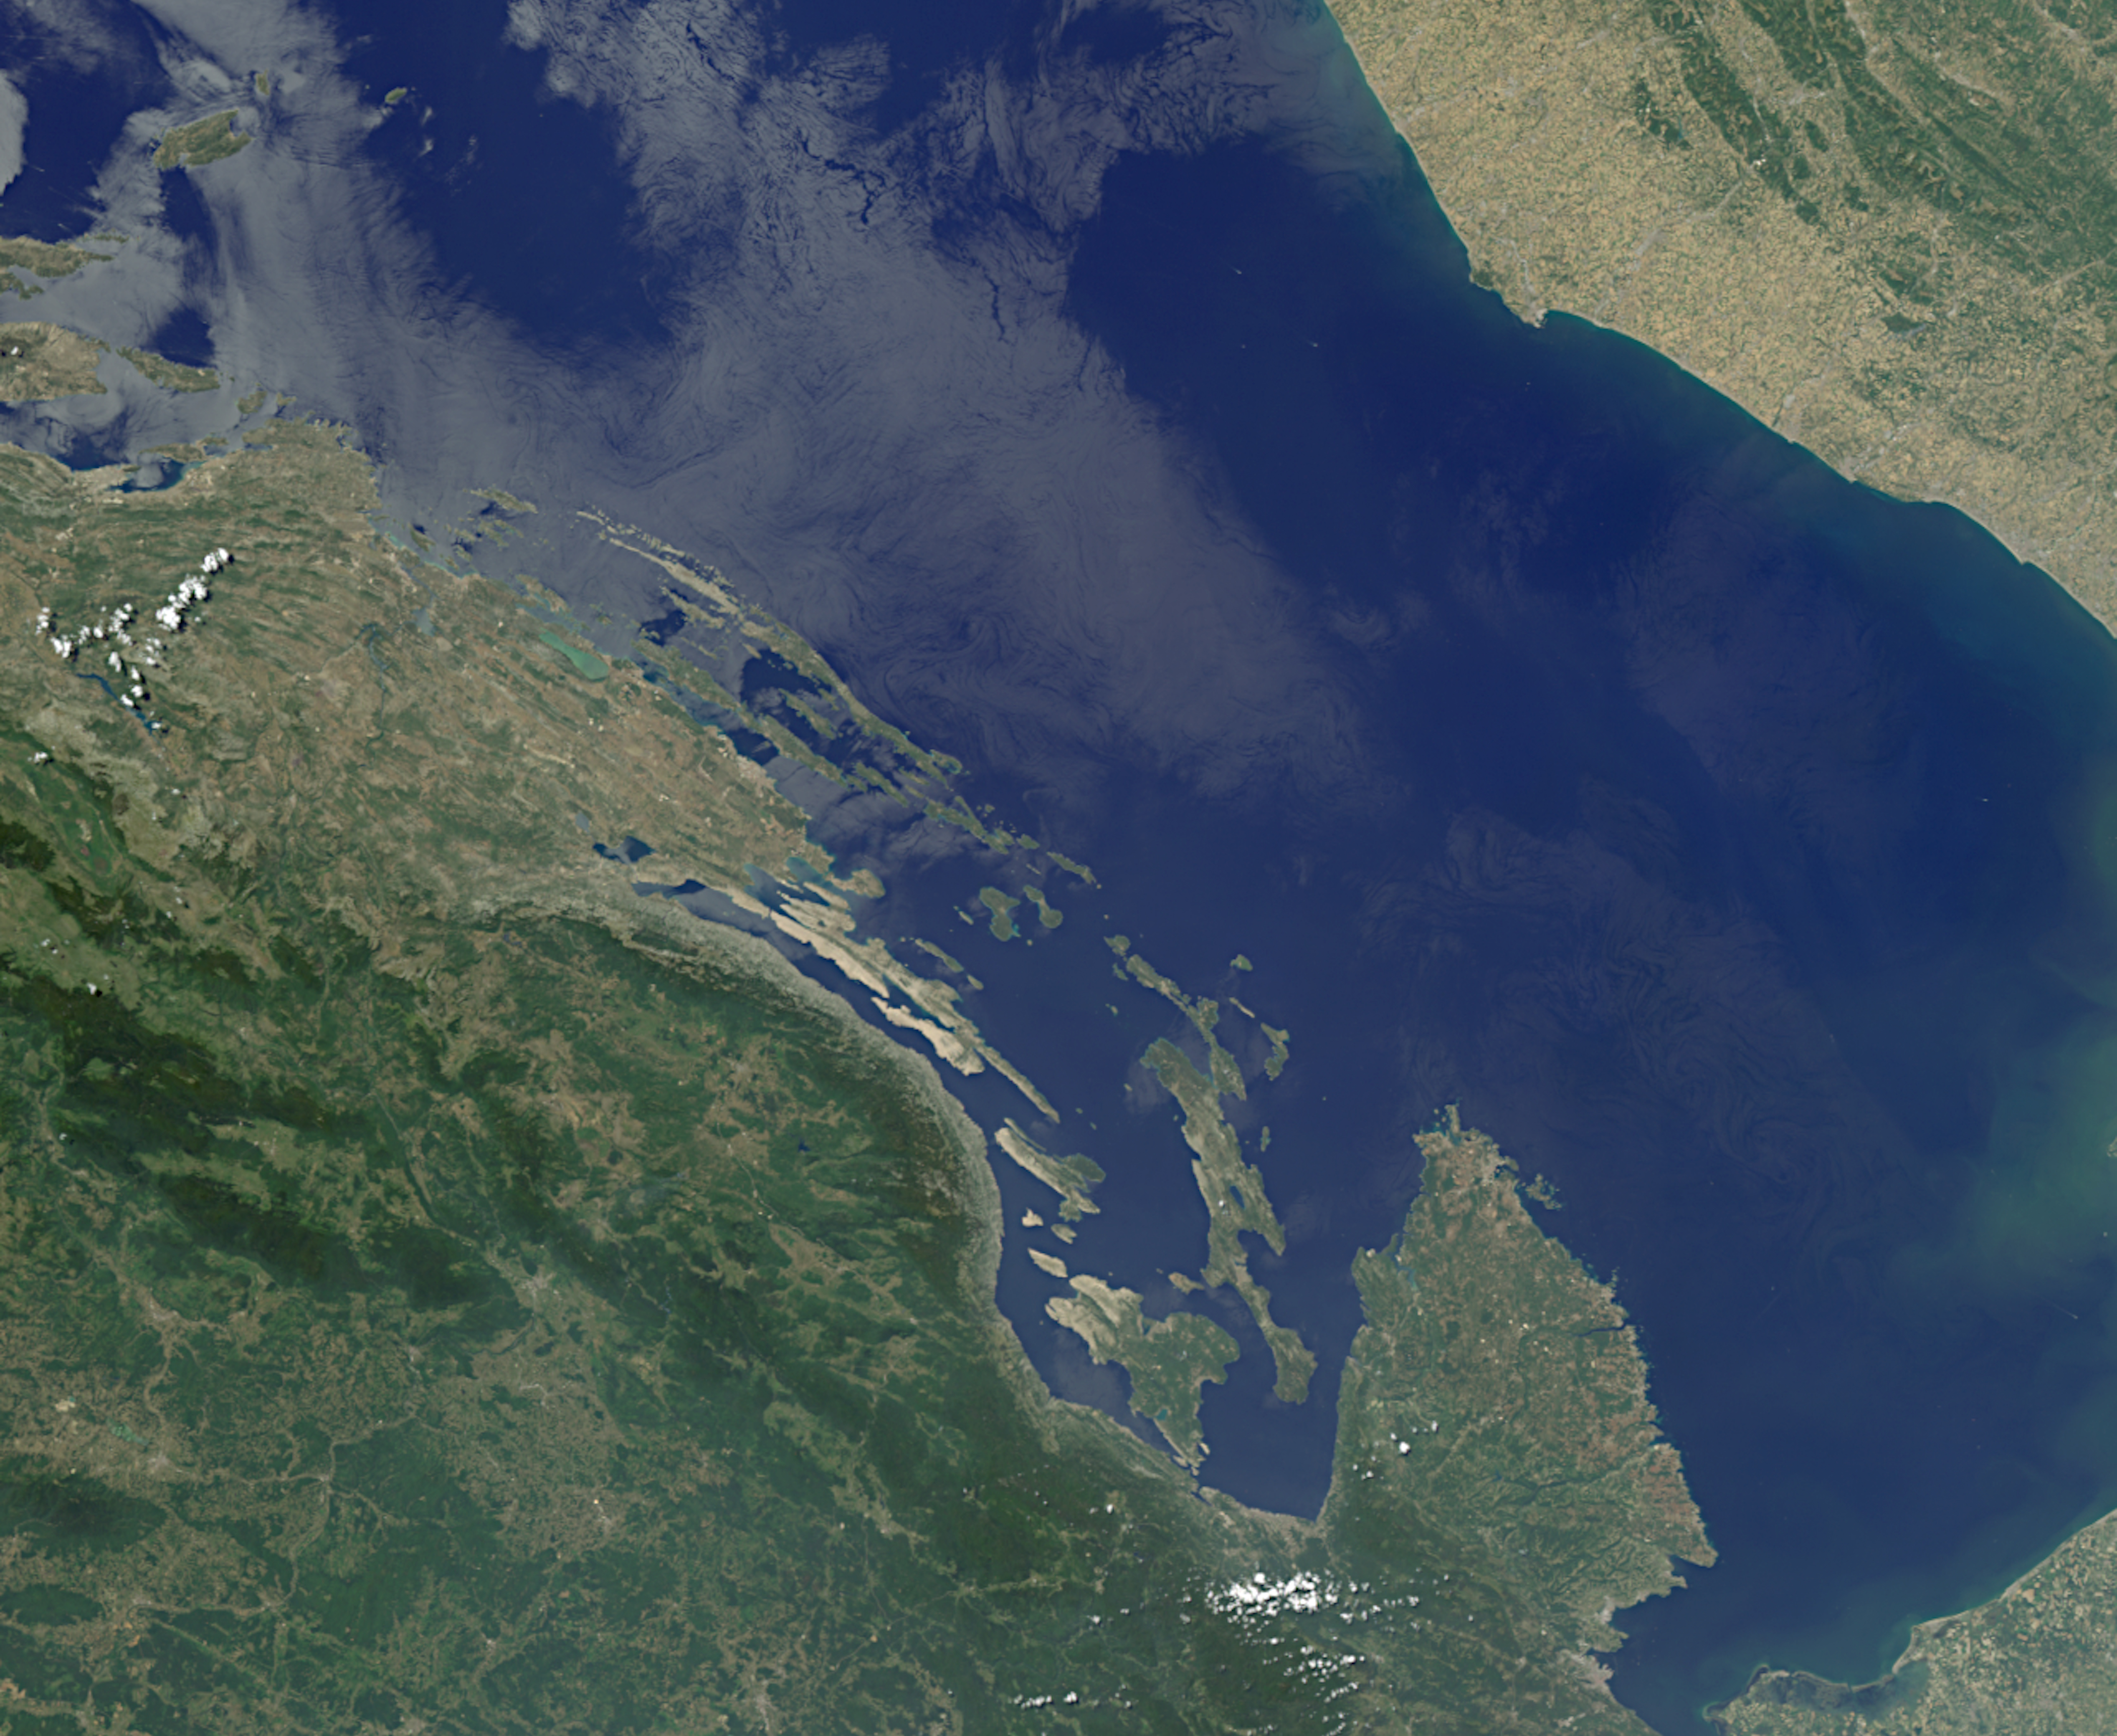

MISR Where on Earth …? MISR Mystery Image Quiz #31

Are you ready for a challenge? Become a geographical detective and solve the latest mystery quiz from NASA’s MISR (Multi-angle Imaging SpectroRadiometer) instrument onboard the Terra satellite. Prize submissions for perfect scores accepted until Wednesday, July 17, at 4:00 p.m. PDT. Happy sleuthing!

Take the quiz here http://climate.nasa.gov/quizzes/misr_quiz_31

MISR was built and is managed by NASA’s Jet Propulsion Laboratory in Pasadena, California, for NASA’s Science Mission Directorate in Washington. The Terra spacecraft is managed by NASA’s Goddard Space Flight Center in Greenbelt, Maryland. The MISR data were obtained from the NASA Langley Research Center Atmospheric Science Data Center in Hampton, Virginia. JPL is a division of Caltech in Pasadena.

Credit: NASA/GSFC/LaRC/JPL-Caltech, MISR Team